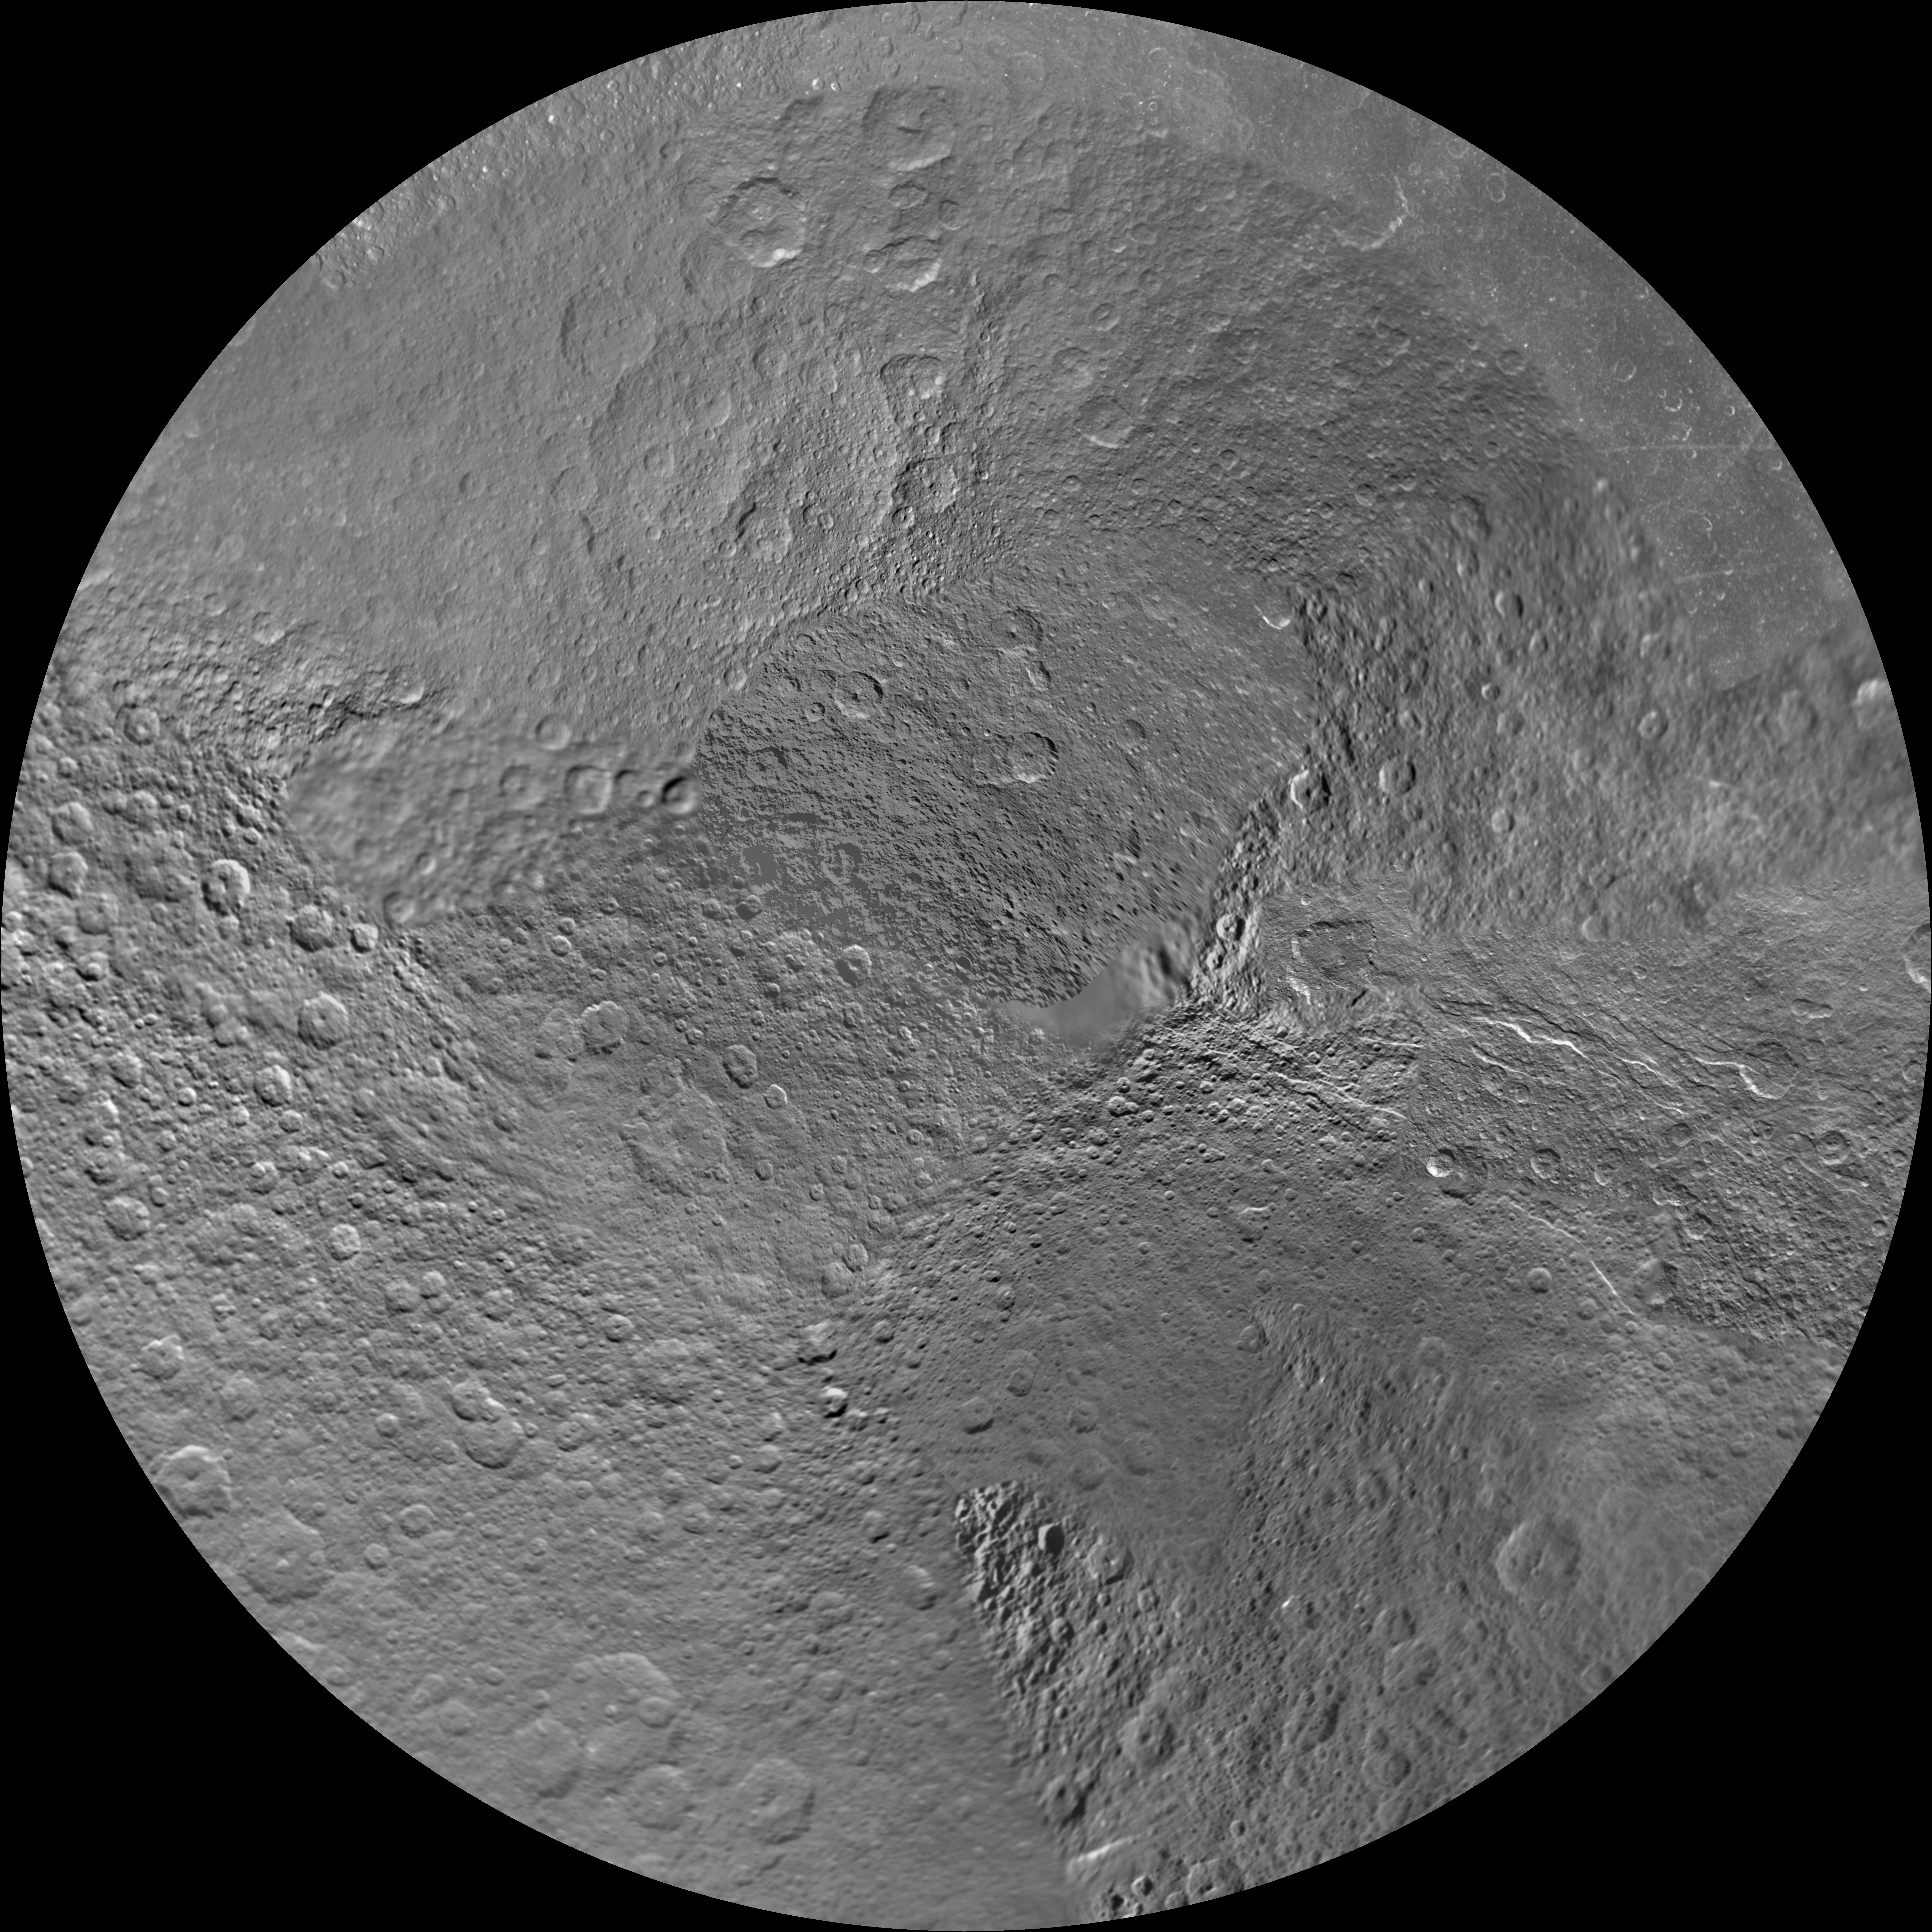

Rhea North Polar Maps – January 2011

Annotated Image

The northern and southern hemispheres of Rhea are seen in these polar stereographic maps, mosaicked from the best-available Cassini and Voyager images.

Six Voyager images fill in gaps in Cassini’s coverage of the moon’s north pole. These maps are updates to the versions released in February 2010 (see PIA12562 and PIA12563). These mosaics contain data from Cassini’s Jan. 11, 2011, flyby of Rhea.

Each map is centered on one of the poles, and surface coverage extends to the equator. Grid lines show latitude and longitude in 30-degree increments. The scale in the full-size versions of these maps is 417 meters (1,370 feet) per pixel. The mean radius of Rhea used for projection of these maps is 764.1 kilometers (474.8 miles).

The Cassini-Huygens mission is a cooperative project of NASA, the European Space Agency and the Italian Space Agency. The Jet Propulsion Laboratory, a division of the California Institute of Technology in Pasadena, manages the mission for NASA’s Science Mission Directorate, Washington, D.C. The Cassini orbiter and its two onboard cameras were designed, developed and assembled at JPL. The imaging operations center is based at the Space Science Institute in Boulder, Colo.

Credit: NASA/JPL/Space Science Institute